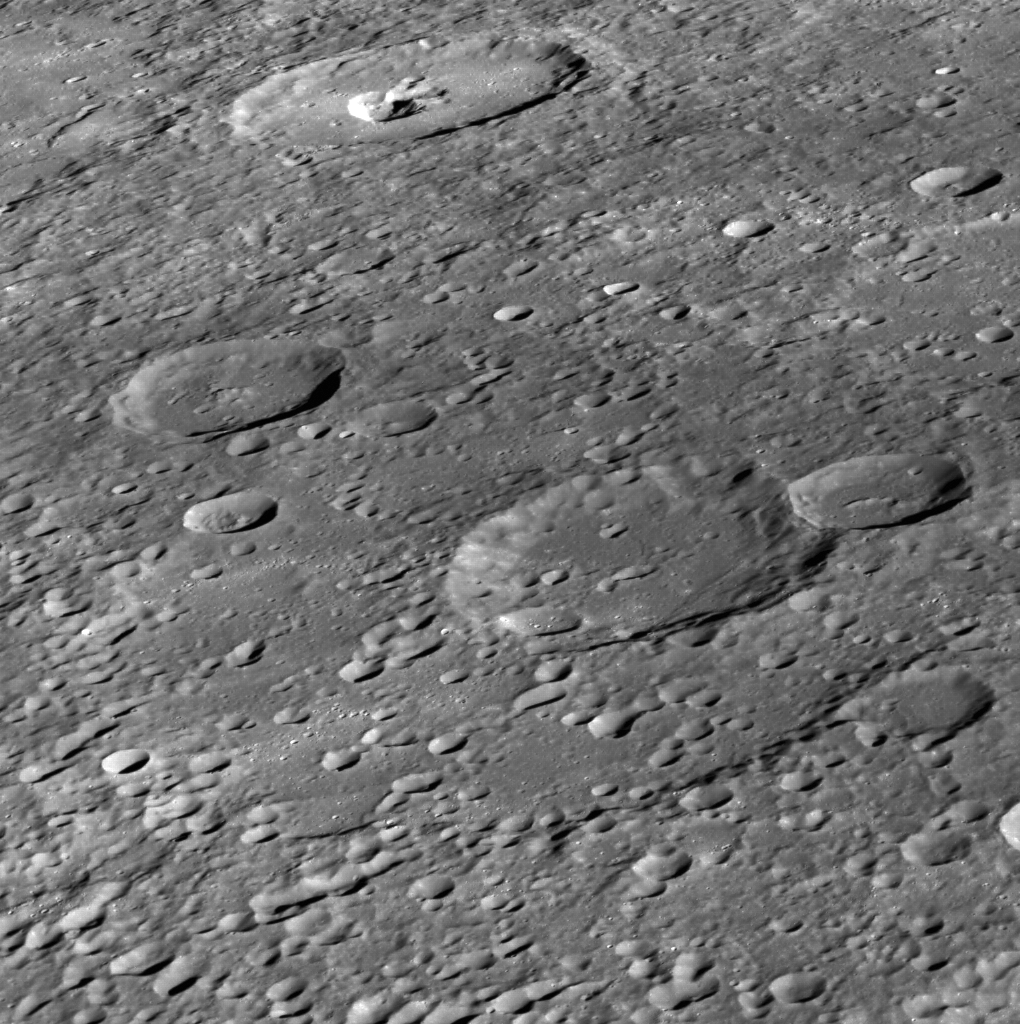

A View into To Ngoc Van

Crater To Ngoc Van, named for a Vietnamese painter, is seen at the top of this image. The oblique angle provides a great view into the irregularly shaped pit within To Ngoc Van, which is thought to have formed via explosive volcanism and provides evidence for Mercury’s geologically active past. Many of the smaller (5-10 km) craters in this scene were produced as secondary impacts from the ejecta of nearby Ahmad Baba crater. North is to the left in this image.

This image was acquired as part of MDIS’s high-incidence-angle base map. The high-incidence-angle base map complements the surface morphology base map of MESSENGER’s primary mission that was acquired under generally more moderate incidence angles. High incidence angles, achieved when the Sun is near the horizon, result in long shadows that accentuate the small-scale topography of geologic features. The high-incidence-angle base map was acquired with an average resolution of 200 meters/pixel.

Date acquired: November 19, 2013
Image Mission Elapsed Time (MET): 27148228
Image ID: 5223996
Instrument: Wide Angle Camera (WAC) of the Mercury Dual Imaging System (MDIS)
WAC filter: 7 (748 nanometers)
Center Latitude: 53.36°
Center Longitude: 239.6° E
Resolution: 154 meters/pixel
Scale: Crater To Ngoc Van is 71 km (44 miles) in diameter
Incidence Angle: 73.7°
Emission Angle: 65.6°
Phase Angle: 30.0°

The MESSENGER spacecraft is the first ever to orbit the planet Mercury, and the spacecraft’s seven scientific instruments and radio science investigation are unraveling the history and evolution of the Solar System’s innermost planet. MESSENGER acquired over 150,000 images and extensive other data sets. MESSENGER is capable of continuing orbital operations until early 2015.

For information regarding the use of images, see the MESSENGER image use policy.

Credit: NASA/Johns Hopkins University Applied Physics Laboratory/Carnegie Institution of Washington